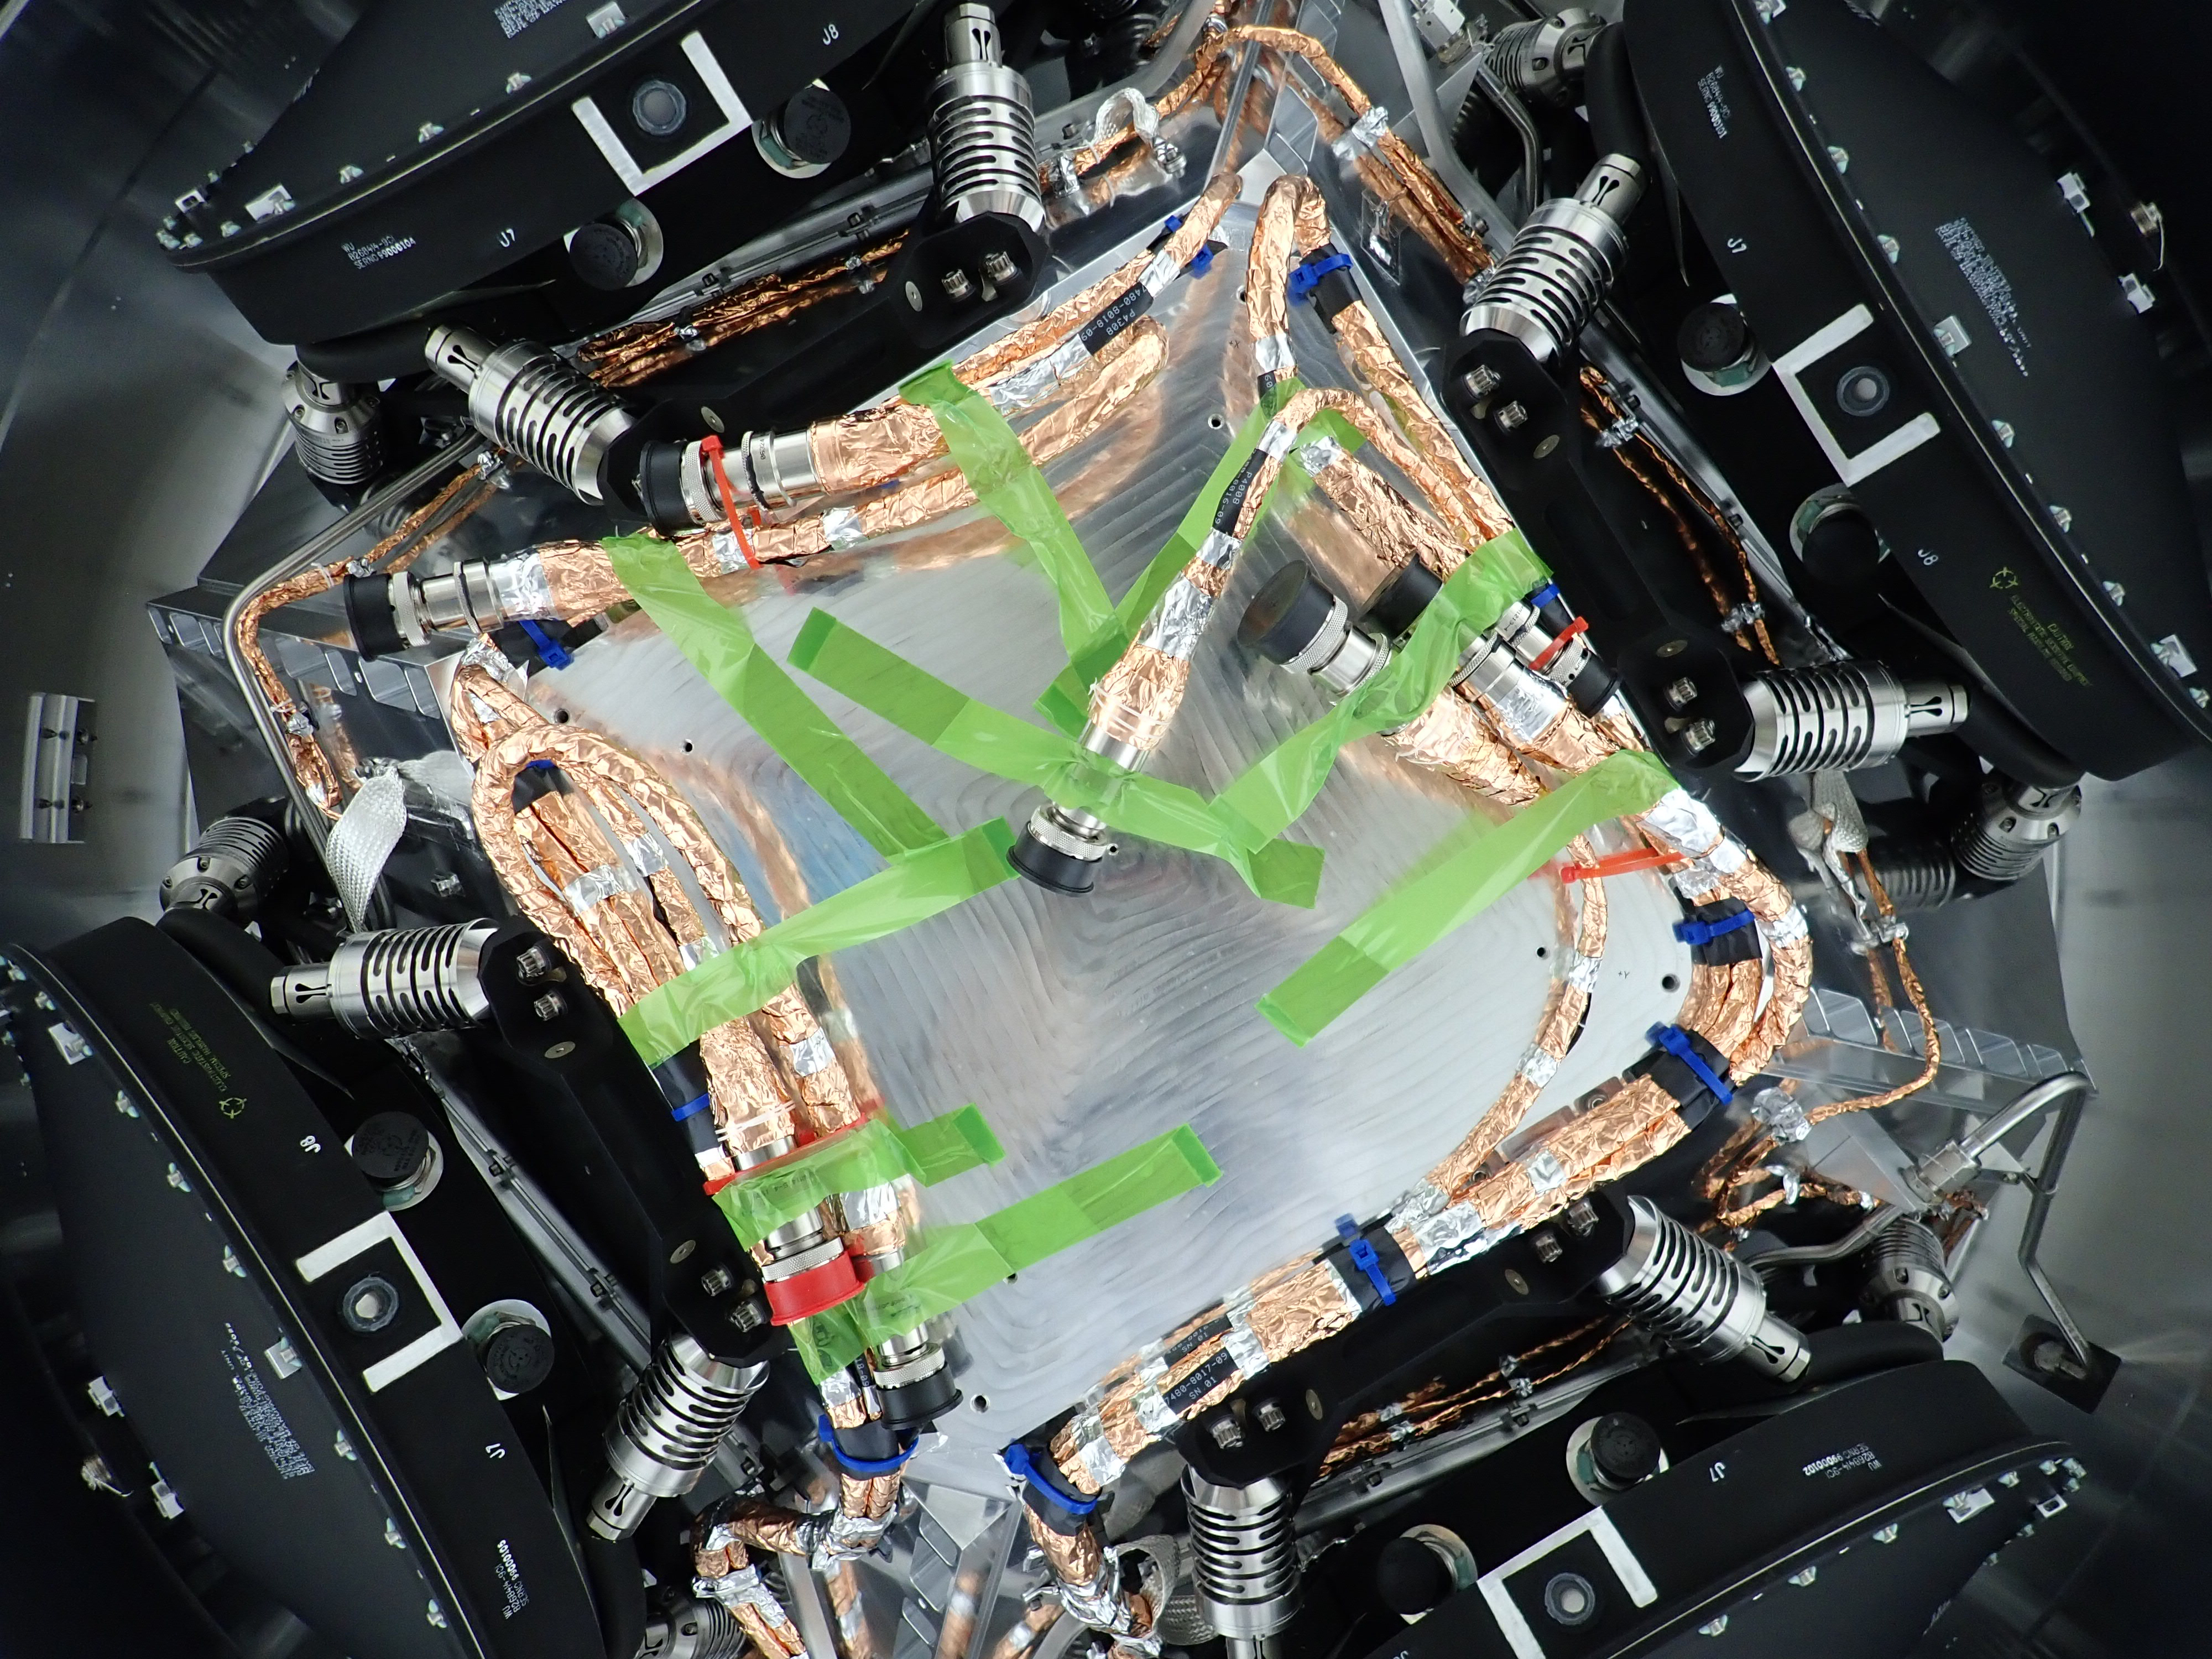

NASA’s Europa Clipper Reaction Wheels Installed

All four of the reaction wheels installed onto NASA’s Europa Clipper are visible in this photo, which was shot from underneath the main body of the spacecraft while it is being assembled at the agency’s Jet Propulsion Laboratory in Southern California.

The spacecraft is set to launch in October 2024 and will head toward Jupiter’s moon Europa, where it will collect science observations while flying by the icy moon dozens of times. During its journey through deep space and its flybys of Europa, the spacecraft’s reaction wheels rotate the orbiter so its antennas can communicate with Earth and so its science instruments, including cameras, can stay oriented toward Europa. Two feet wide and made of steel, aluminum, and titanium, the wheels spin rapidly to create a force that causes the orbiter to rotate in the opposite direction. The wheels will run on electricity provided by the spacecraft’s vast solar arrays. The green tape that is visible here keeps cables temporarily secured during the wheel installation.

Scientists believe Europa harbors a vast internal ocean that may have conditions suitable for supporting life. Europa Clipper’s suite of science instruments gathers data on the moon’s atmosphere, surface, and interior – information that will help scientists learn more about the ocean, the ice crust, and potential plumes that may be venting subsurface water into space.

Credit: NASA/JPL-Caltech